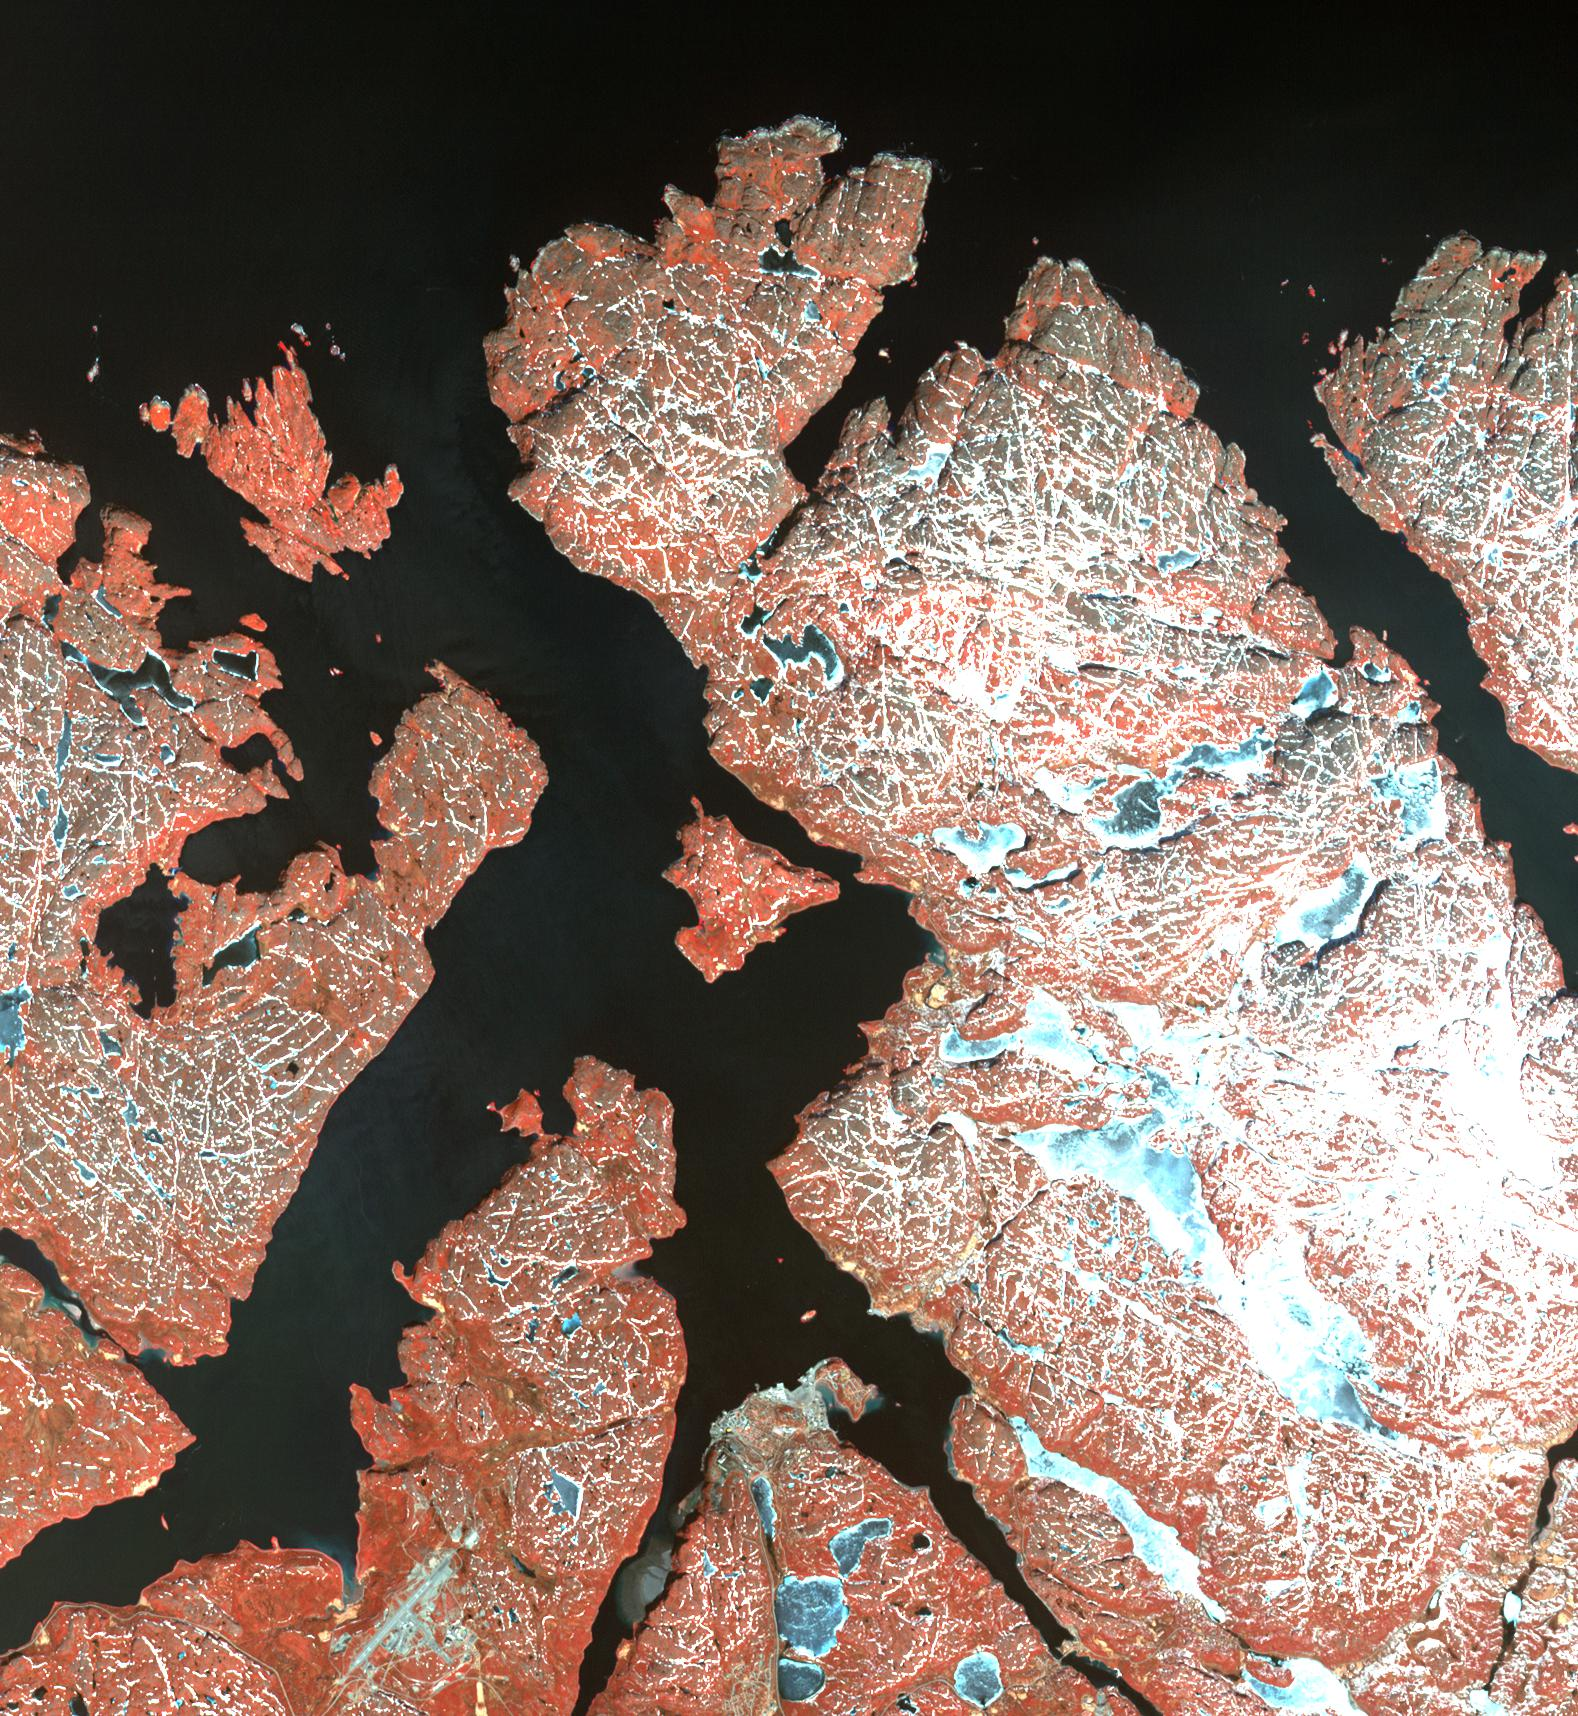

Kirkenes, Norway

The town of Kirkenes in northernmost Norway, with its 3400 inhabitants, is preparing for an expected boom as a shipping hub, as global warming has led to the opening up of the Northern Sea Route along Russia’s Arctic coastline. The travel time between Tokyo and Hamburg, for example, has been cut 40%. Ten to fifteen percent of Chinese international trade could take this route by 2020, according to the director of the Chinese Polar Research Institute. The image was acquired May 19, 2003, covers an area of 24 x 25.5 km, and is located at 69.7 degrees north latitude, 30 degrees east longitude.

With its 14 spectral bands from the visible to the thermal infrared wavelength region and its high spatial resolution of 15 to 90 meters (about 50 to 300 feet), ASTER images Earth to map and monitor the changing surface of our planet. ASTER is one of five Earth-observing instruments launched Dec. 18, 1999, on Terra. The instrument was built by Japan’s Ministry of Economy, Trade and Industry. A joint U.S./Japan science team is responsible for validation and calibration of the instrument and data products.

The broad spectral coverage and high spectral resolution of ASTER provides scientists in numerous disciplines with critical information for surface mapping and monitoring of dynamic conditions and temporal change. Example applications are: monitoring glacial advances and retreats; monitoring potentially active volcanoes; identifying crop stress; determining cloud morphology and physical properties; wetlands evaluation; thermal pollution monitoring; coral reef degradation; surface temperature mapping of soils and geology; and measuring surface heat balance.

The U.S. science team is located at NASA’s Jet Propulsion Laboratory, Pasadena, Calif. The Terra mission is part of NASA’s Science Mission Directorate, Washington, D.C.

Credit: NASA/GSFC/METI/ERSDAC/JAROS, and U.S./Japan ASTER Science Team